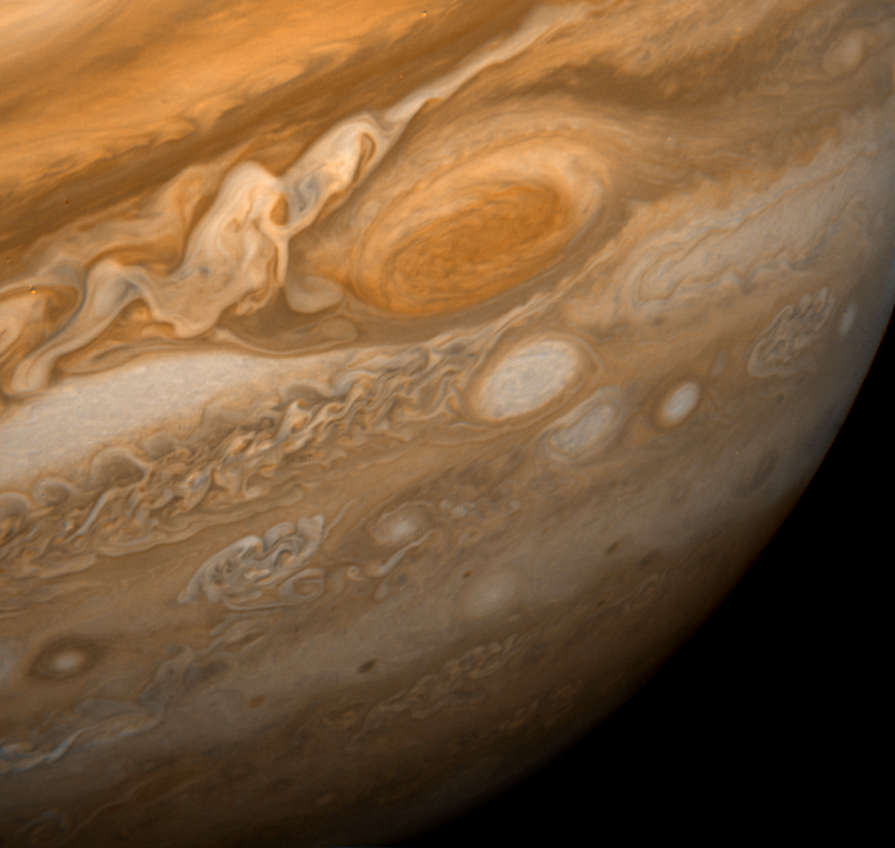

Jupiter Great Red Spot

This dramatic view of Jupiter’s Great Red Spot and its surroundings was obtained by Voyager 1 on Feb. 25, 1979, when the spacecraft was 5.7 million miles (9.2 million kilometers) from Jupiter. Cloud details as small as 100 miles (160 kilometers) across can be seen here. The colorful, wavy cloud pattern to the left of the Red Spot is a region of extraordinarily complex end variable wave motion. The Jet Propulsion Laboratory manages the Voyager mission for NASA’s Office of Space Science.

Credit: NASA/JPL